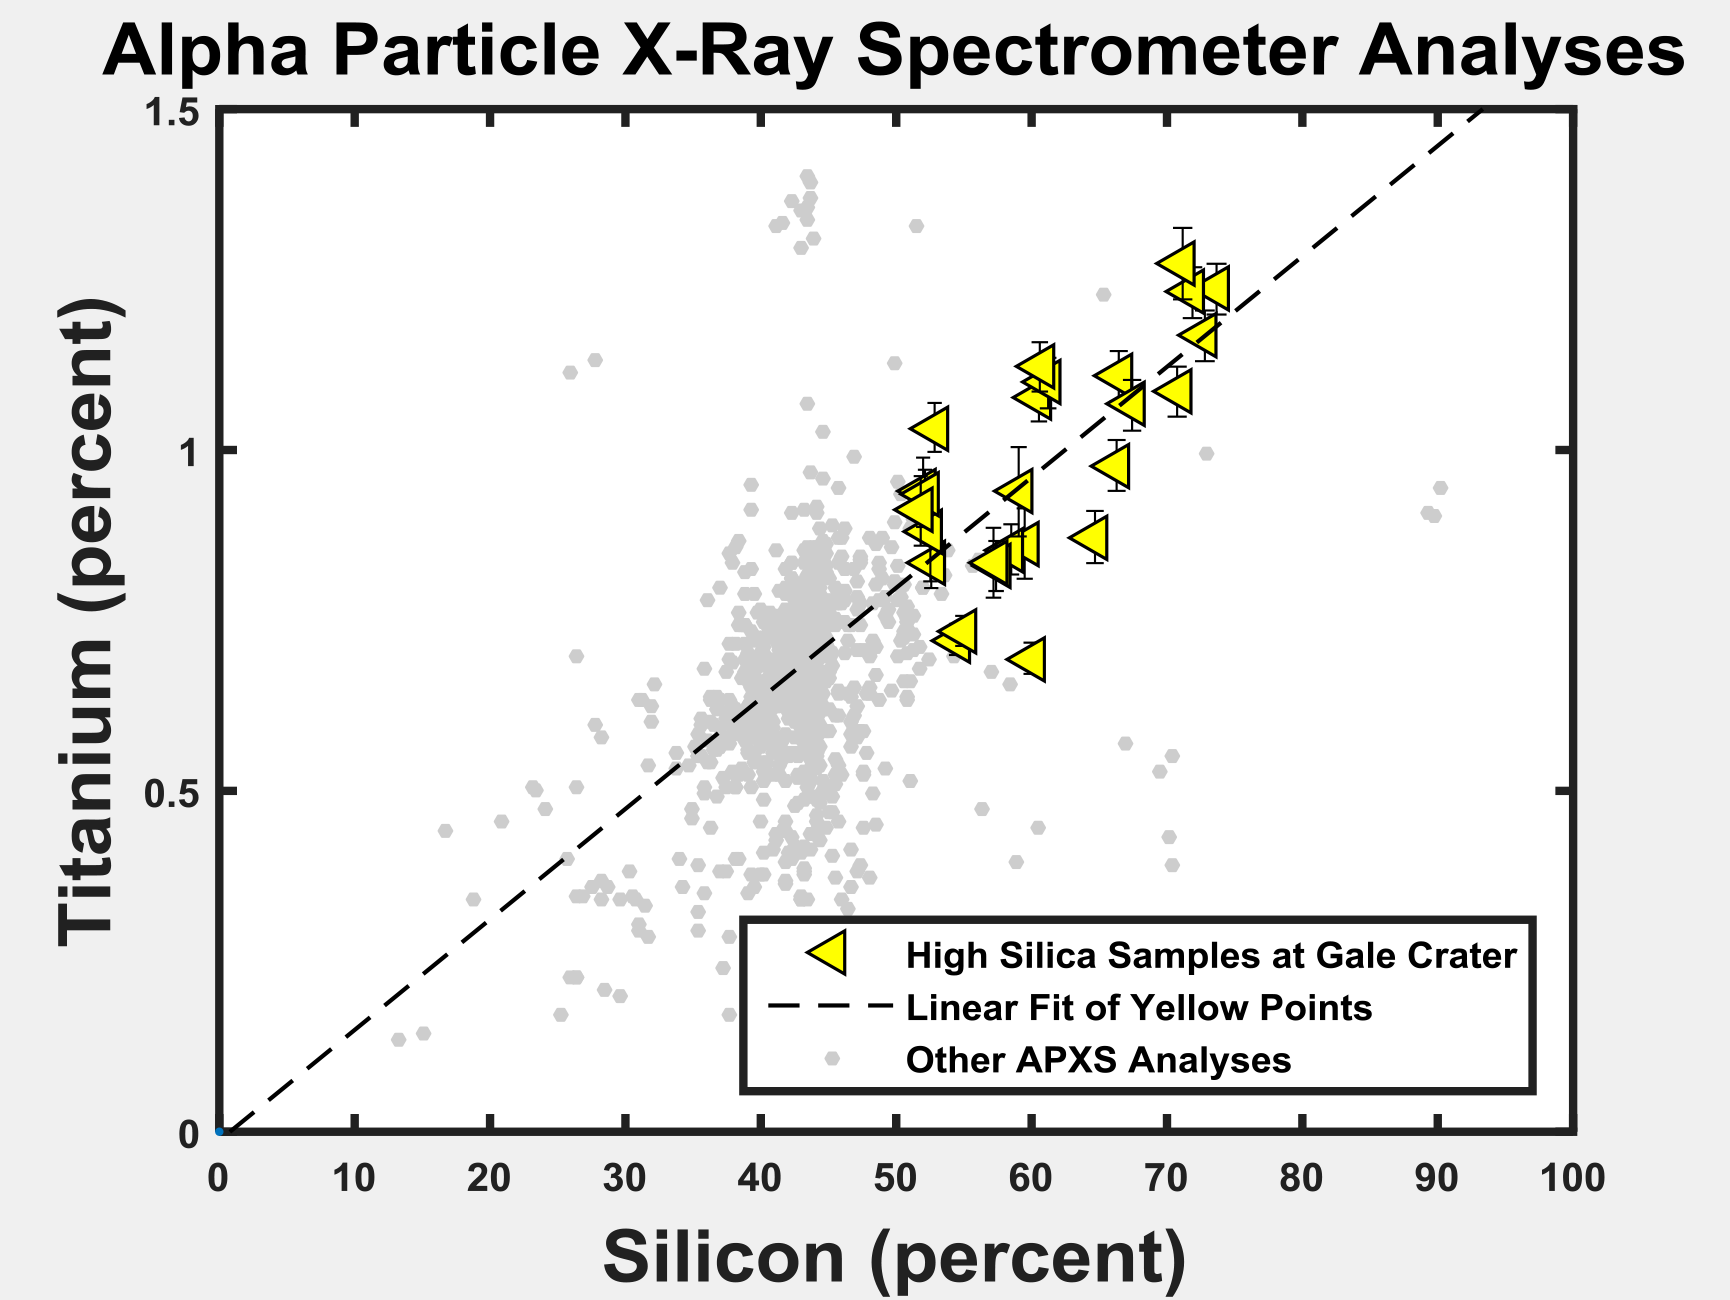

Silicon and Titanium Correlation in Selected Rocks at Gale Crater, Mars

The yellow triangles on this graph indicate concentrations of the elements titanium and silicon in selected rock targets with high silica content analyzed by the Alpha Particle X-ray Spectrometer (APXS) instrument on NASA’s Curiosity rover in Mars’ Gale Crater.

The pattern shows a correlation between enriched silicon content and enriched titanium content. Titanium is difficult to mobilize in weathering environments, and this correlation suggests that both titanium and silicon remain as the residue of acidic weathering. Ongoing research aims to distinguish between that possible explanation for silicon enrichment and an alternative of mobilized silicon being added to the site (see PIA20275).

As a general comparison with these selected high-silica targets in Gale Crater, the gray dots in the graph show the range of titanium and silicon concentrations in all Martian targets analyzed by APXS instruments on three Mars rovers at three different areas of Mars.

NASA’s Jet Propulsion Laboratory, a division of the California Institute of Technology, Pasadena, manages the Mars Science Laboratory Project for NASA’s Science Mission Directorate, Washington. JPL designed and built the project’s Curiosity rover.

Credit: NASA/JPL-Caltech/University of Guelph